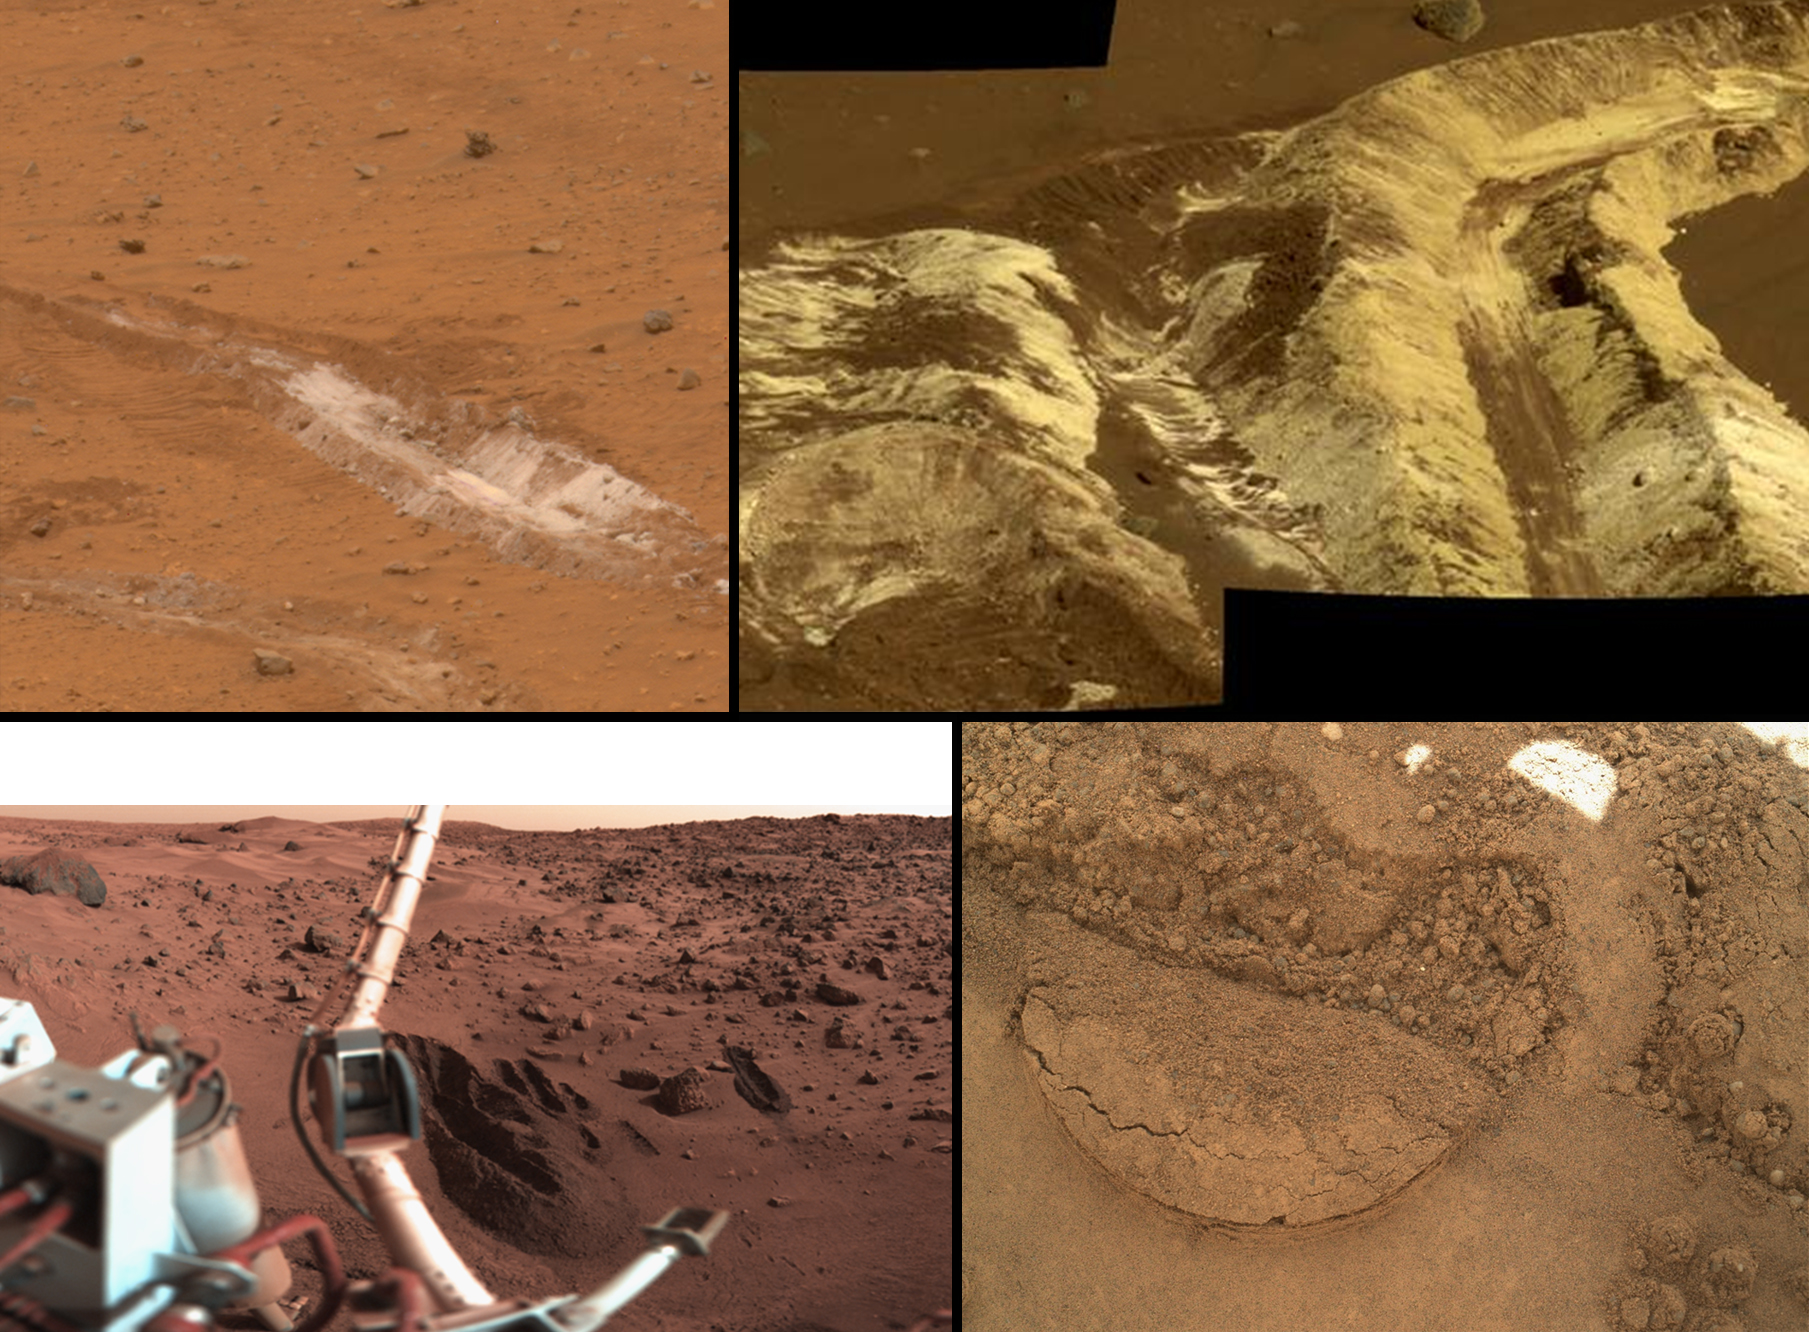

A Sampling of Martian Soils

This collage shows the variety of soils found at landing sites on Mars. The elemental composition of the typical, reddish soils were investigated by NASA’s Viking, Pathfinder and Mars Exploration Rover missions, and now with the Curiosity rover, using X-ray spectroscopy. The investigations found similar soil at all landing sites. In addition, the soil was usually unchanged over the traverse across the Martian terrain made by both Mars Exploration Rovers.

The Mars Exploration Rover Spirit’s landing region in Gusev Crater is seen in both pictures at top; Viking’s landing site is shown at lower left; and a close-up of Curiosity’s Gale Crater soil target called “Portage” is at lower right.

In Gusev Crater, several white subsurface deposits were excavated with Spirit’s wheels and found to be either silica-rich or hydrated ferric sulfates.

JPL manages the Mars Science Laboratory/Curiosity for NASA’s Science Mission Directorate in Washington. The rover was designed, developed and assembled at JPL, a division of the California Institute of Technology in Pasadena.

Credit: NASA/JPL-Caltech